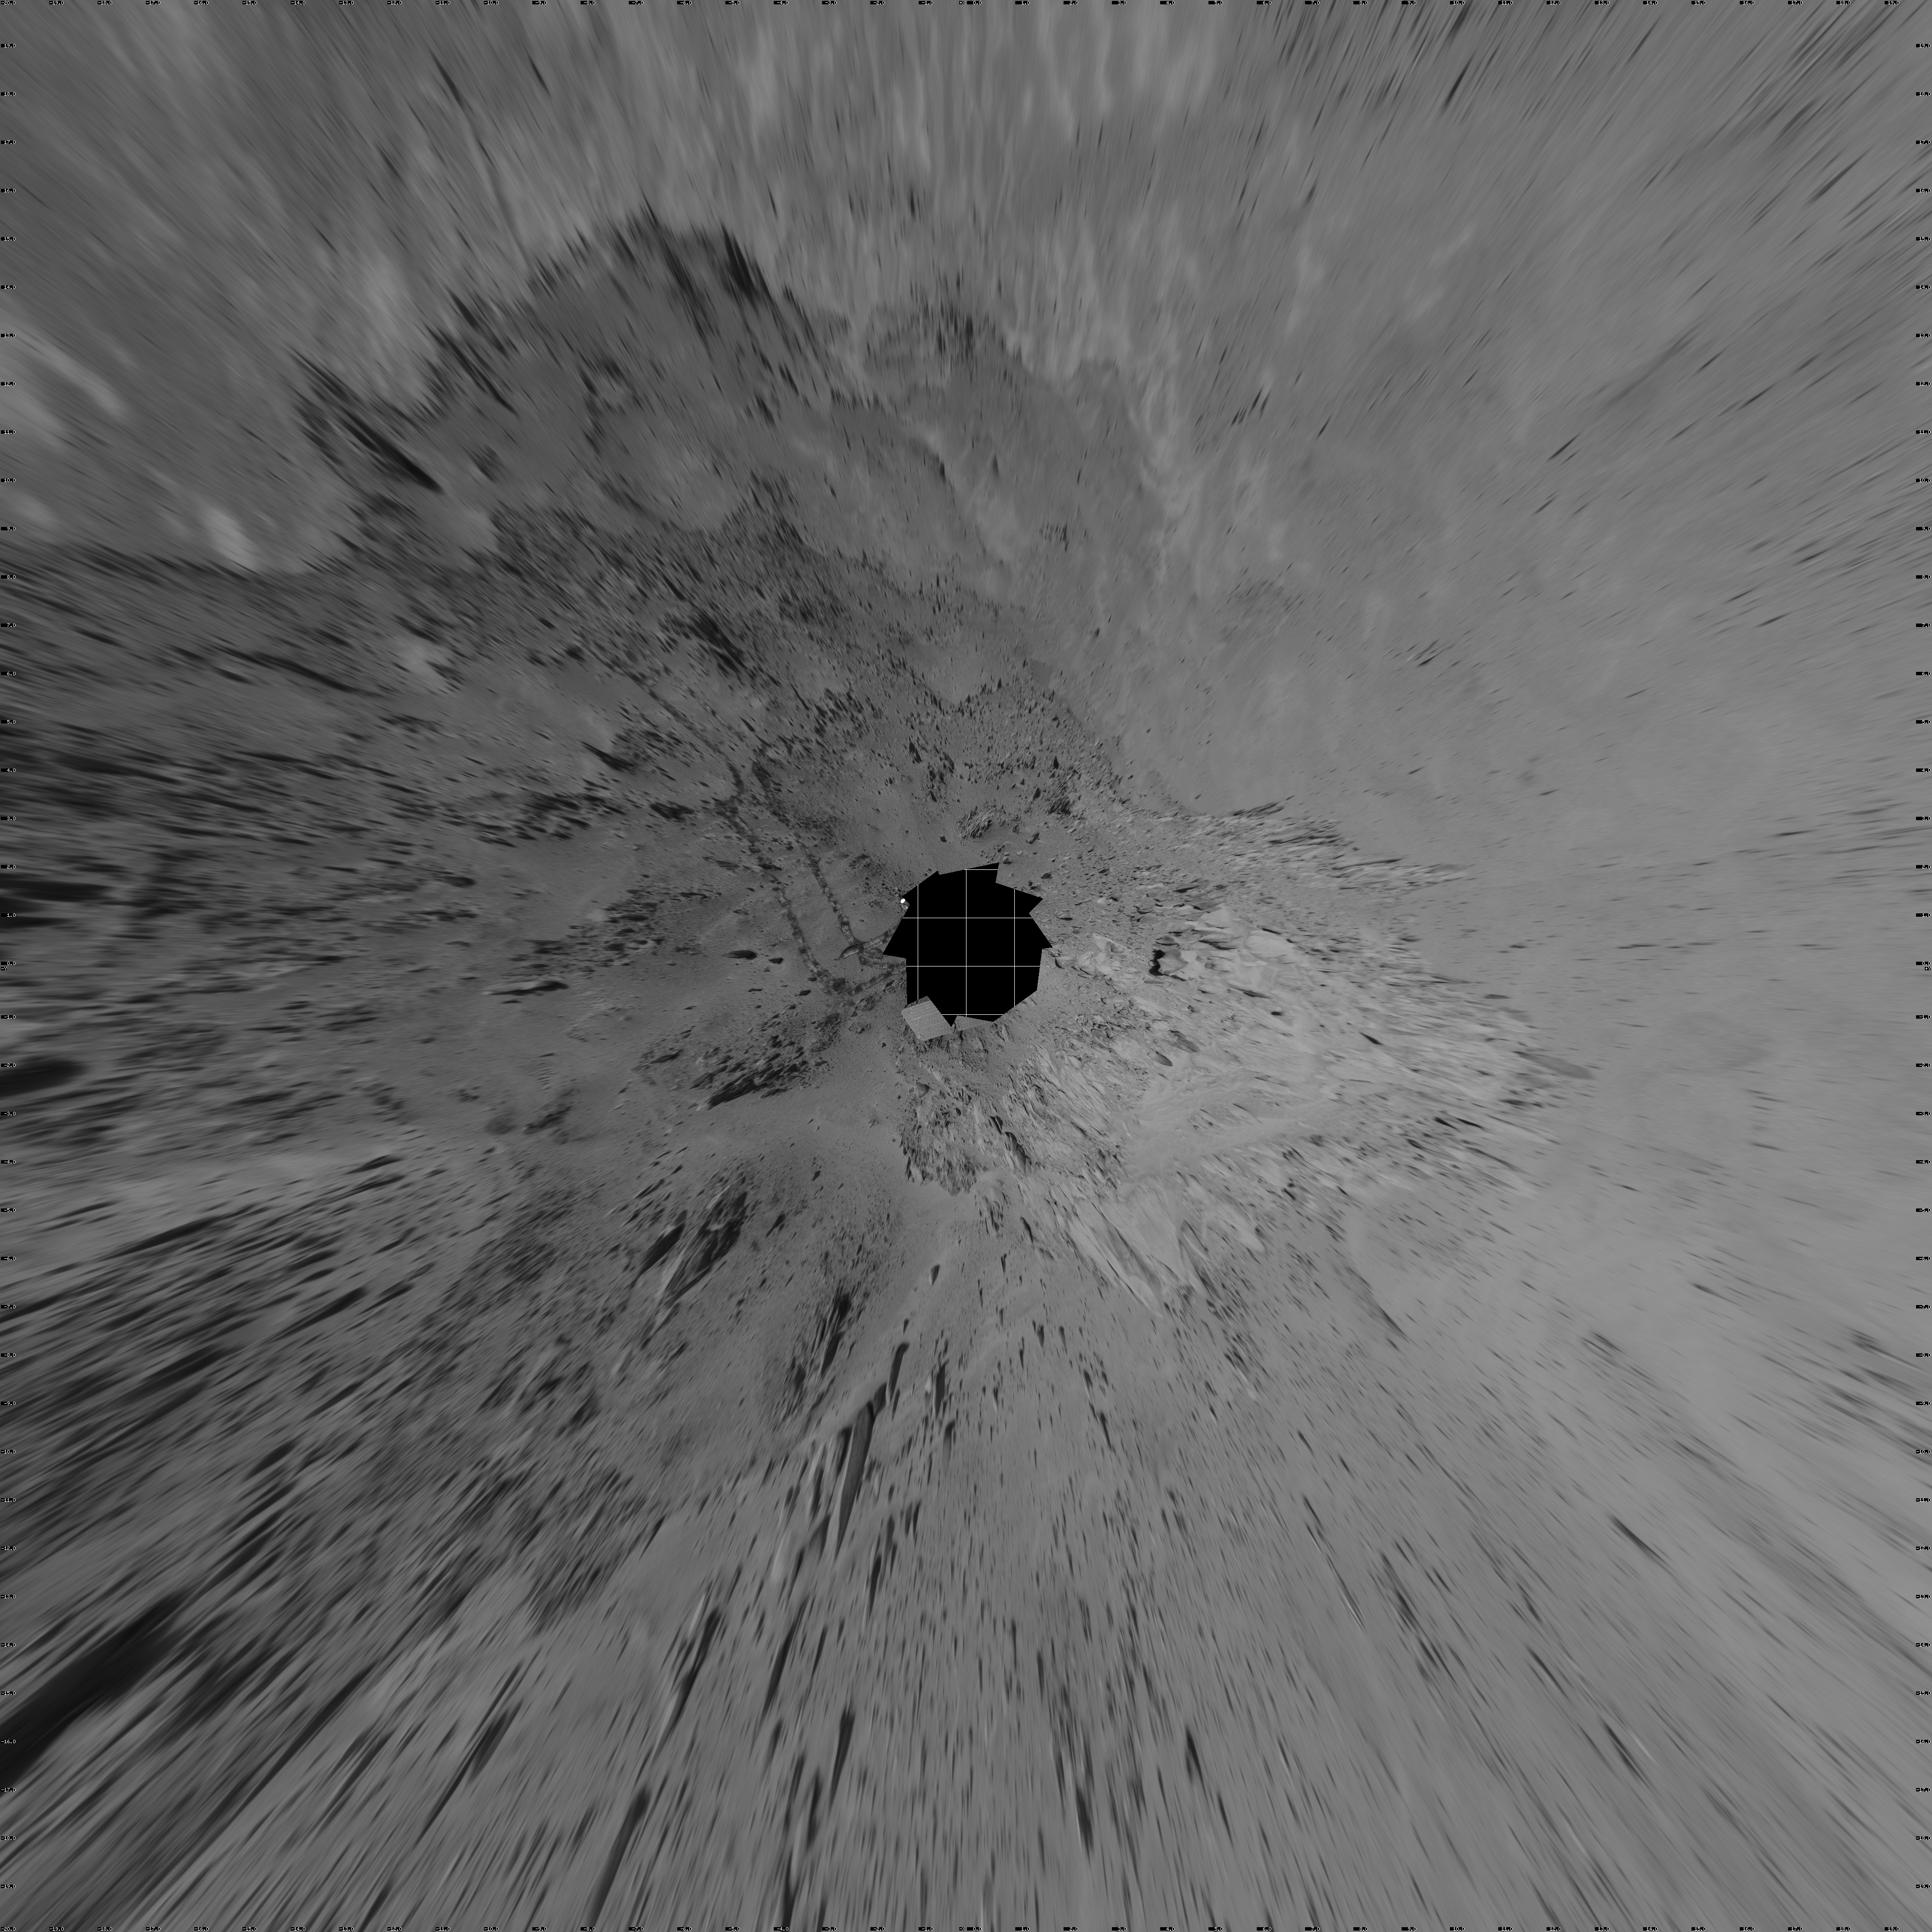

Spirit 360-Degree View on Sol 409 (vertical)

NASA’s Mars Exploration Rover Spirit used its navigation camera to take the images combined into this 360-degree view of the rover’s surroundings on Spirit’s 409th martian day, or sol (Feb. 26, 2005). Spirit had driven 2 meters (7 feet) on this sol to get in position on “Cumberland Ridge” for looking into “Tennessee Valley” to the east. This location is catalogued as Spirit’s Site 108. Rover-wheel tracks from climbing the ridge are visible on the right. The summit of “Husband Hill” is at the center, to the south. This view is presented in a vertical projection with geometric and brightness seam correction.

Credit: NASA/JPL